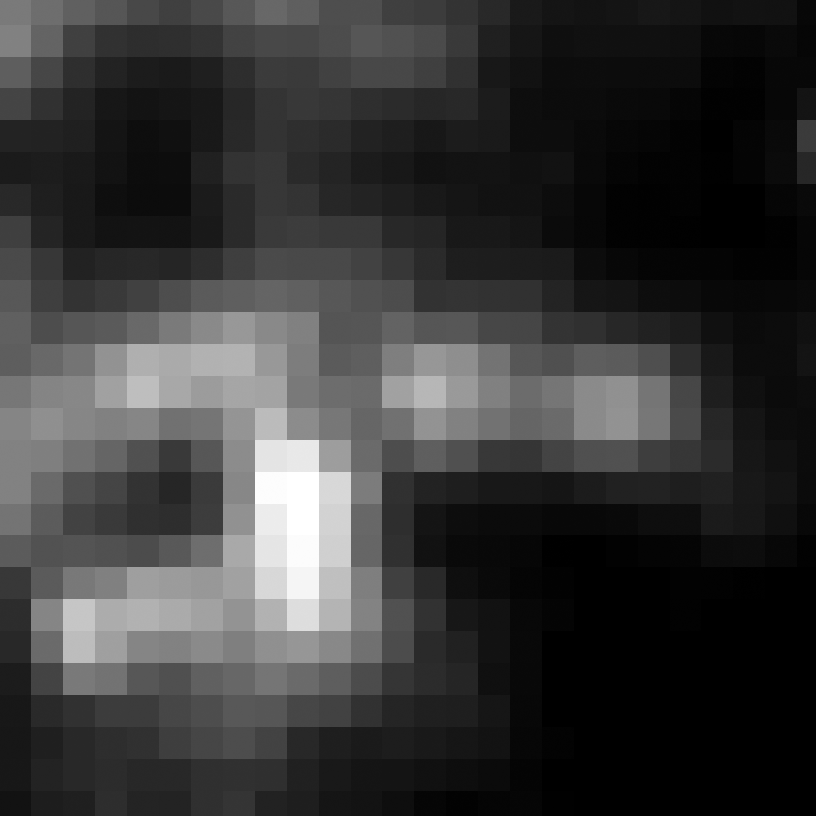

Eta Twin-4 (Spitzer)

Object Name: Eta Twin-4

Credit: NASA, ESA, and R. Khan (GSFC and ORAU)